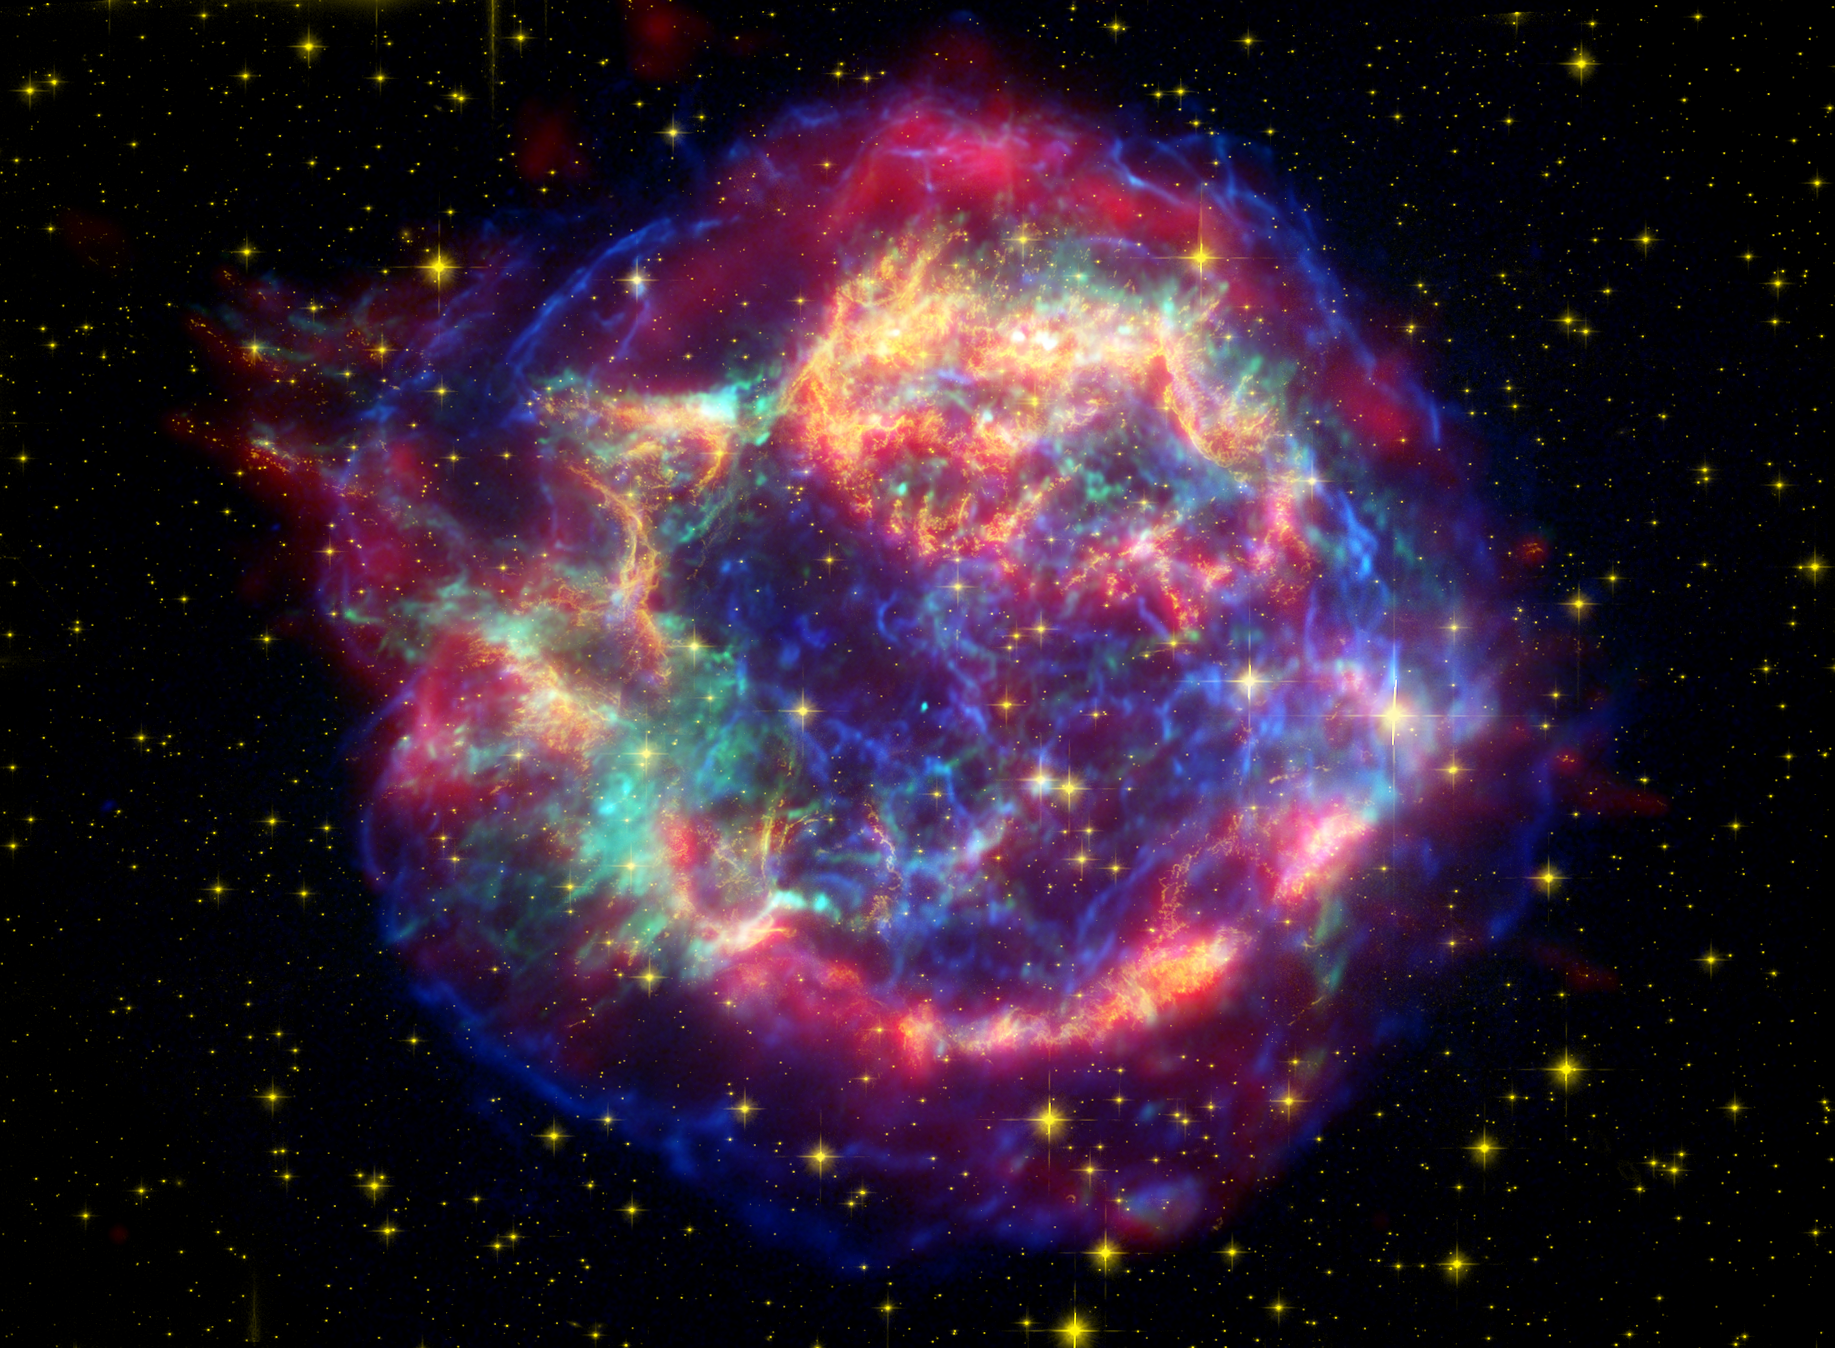

Hubble, Spitzer and Chandra Image of Cassiopeia A

This stunning multi-mission picture shows off the many sides of the supernova remnant Cassiopeia A. It is made up of images taken by three of NASA's Great Observatories, using three different wavebands of light. Infrared data from the Spitzer Space Telescope are colored red; visible data from the Hubble Space Telescope are yellow; and X-ray data from the Chandra X-ray Observatory are green and blue.

Located 10,000 light-years away in the northern constellation Cassiopeia, Cassiopeia A is the remnant of a once massive star that died in a violent supernova explosion seen on Earth 325 years ago. It consists of a dead star, called a neutron star, and a surrounding shell of material that was blasted off as the star died. This remnant marks the most recent supernova in our Milky Way galaxy, and is one of the most studied objects in the sky.

Each Great Observatory highlights different characteristics of this celestial orb. While Spitzer reveals warm dust in the outer shell about a few hundred degrees Kelvin (80 degrees Fahrenheit) in temperature, Hubble sees the delicate filamentary structures of hot gases about 10,000 degrees Kelvin (18,000 degrees Fahrenheit). Chandra probes unimaginably hot gases, up to about 10 million degrees Kelvin (18 million degrees Fahrenheit). These extremely hot gases were created when ejected material from Cassiopeia A smashed into surrounding gas and dust. Chandra can also see Cassiopeia A's neutron star (turquoise dot at center of shell).

Blue Chandra data were acquired using broadband X-rays (low to high energies); green Chandra data correspond to intermediate energy X-rays; yellow Hubble data were taken using a 900 nanometer-wavelength filter, and red Spitzer data are from the telescope's 24-micron detector.

Credit: NASA/JPL-Caltech/O. Krause (Steward Observatory)